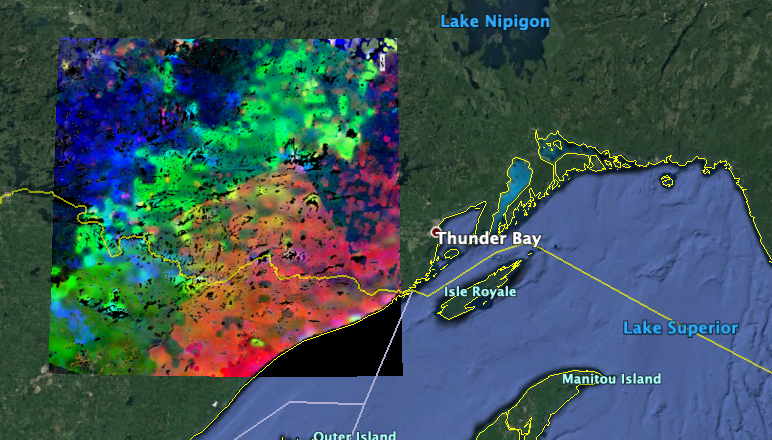

The ECOSTRESS Mission Spots Plants as They Wake Up

The image shows plants “waking up” west of Lake Superior near the U.S.-Canada border. Plants in the red and pink areas began to wake up around 7 a.m. local time. Those in green areas became active closer to 8 am., while those in blue areas did so closer to 9 a.m.

The mission team collected and combined all of ECOSTRESS’s morning data for the summer season. In doing so, they observed that the earliest risers were near the lake, with plant activity spreading gradually northwestward as the morning progressed.

ECOSTRESS launched to the International Space Station in June 2018. NASA’s Jet Propulsion Laboratory in Pasadena, California, built and manages the ECOSTRESS mission for the Earth Science Division in the Science Mission Directorate at NASA Headquarters in Washington. ECOSTRESS is an Earth Venture Instrument mission; the program is managed by NASA’s Earth System Science Pathfinder program at NASA’s Langley Research Center in Hampton, Virginia.

Credit: NASA/JPL-Caltech